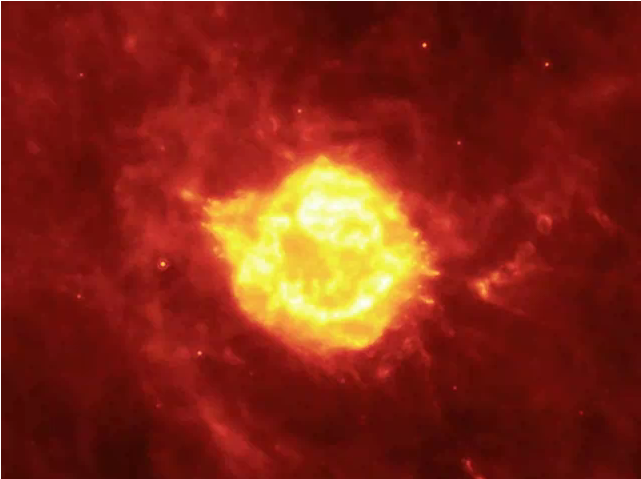

Cauldron of Light

In this animation, a seething cauldron of light appears to bubble and ooze around the remains of a giant star that astronomers have been watching tear itself apart for the last 300 years. This movie flips quickly between different observations taken over three years by NASA’s Spitzer Space Telescope.

Beginning in the center, the well-studied Cassiopeia A supernova remnant is shown. Cassiopeia A is the remnant of a once massive star that died in a violent supernova explosion. It consists of a dead star, called a neutron star, and a surrounding shell of material that was blasted off as the star died.

Panning outward, “light echoes” create the illusion of motion in the clouds, as different areas of the material are lit up in succession by the light flash of the supernova. A light echo occurs when a star explodes, acting like a cosmic flashbulb. The light from this explosion zips through nearby dust clumps, illuminating and heating them up slightly. This brief period of warming causes them to glow in infrared, like a chain of Christmas bulbs lighting up one by one. The result is an optical illusion, in which the dust appears to be flying outward at the speed of light.

In reality, the clouds are stationary, at least in the brief time over which these observations were taken. The inclination of the clouds cause some light echoes to appear to expand away from the supernova remnant, while others move towards it or boil in many directions with seeming turbulence.

Credit: NASA/JPL-Caltech/MPIA